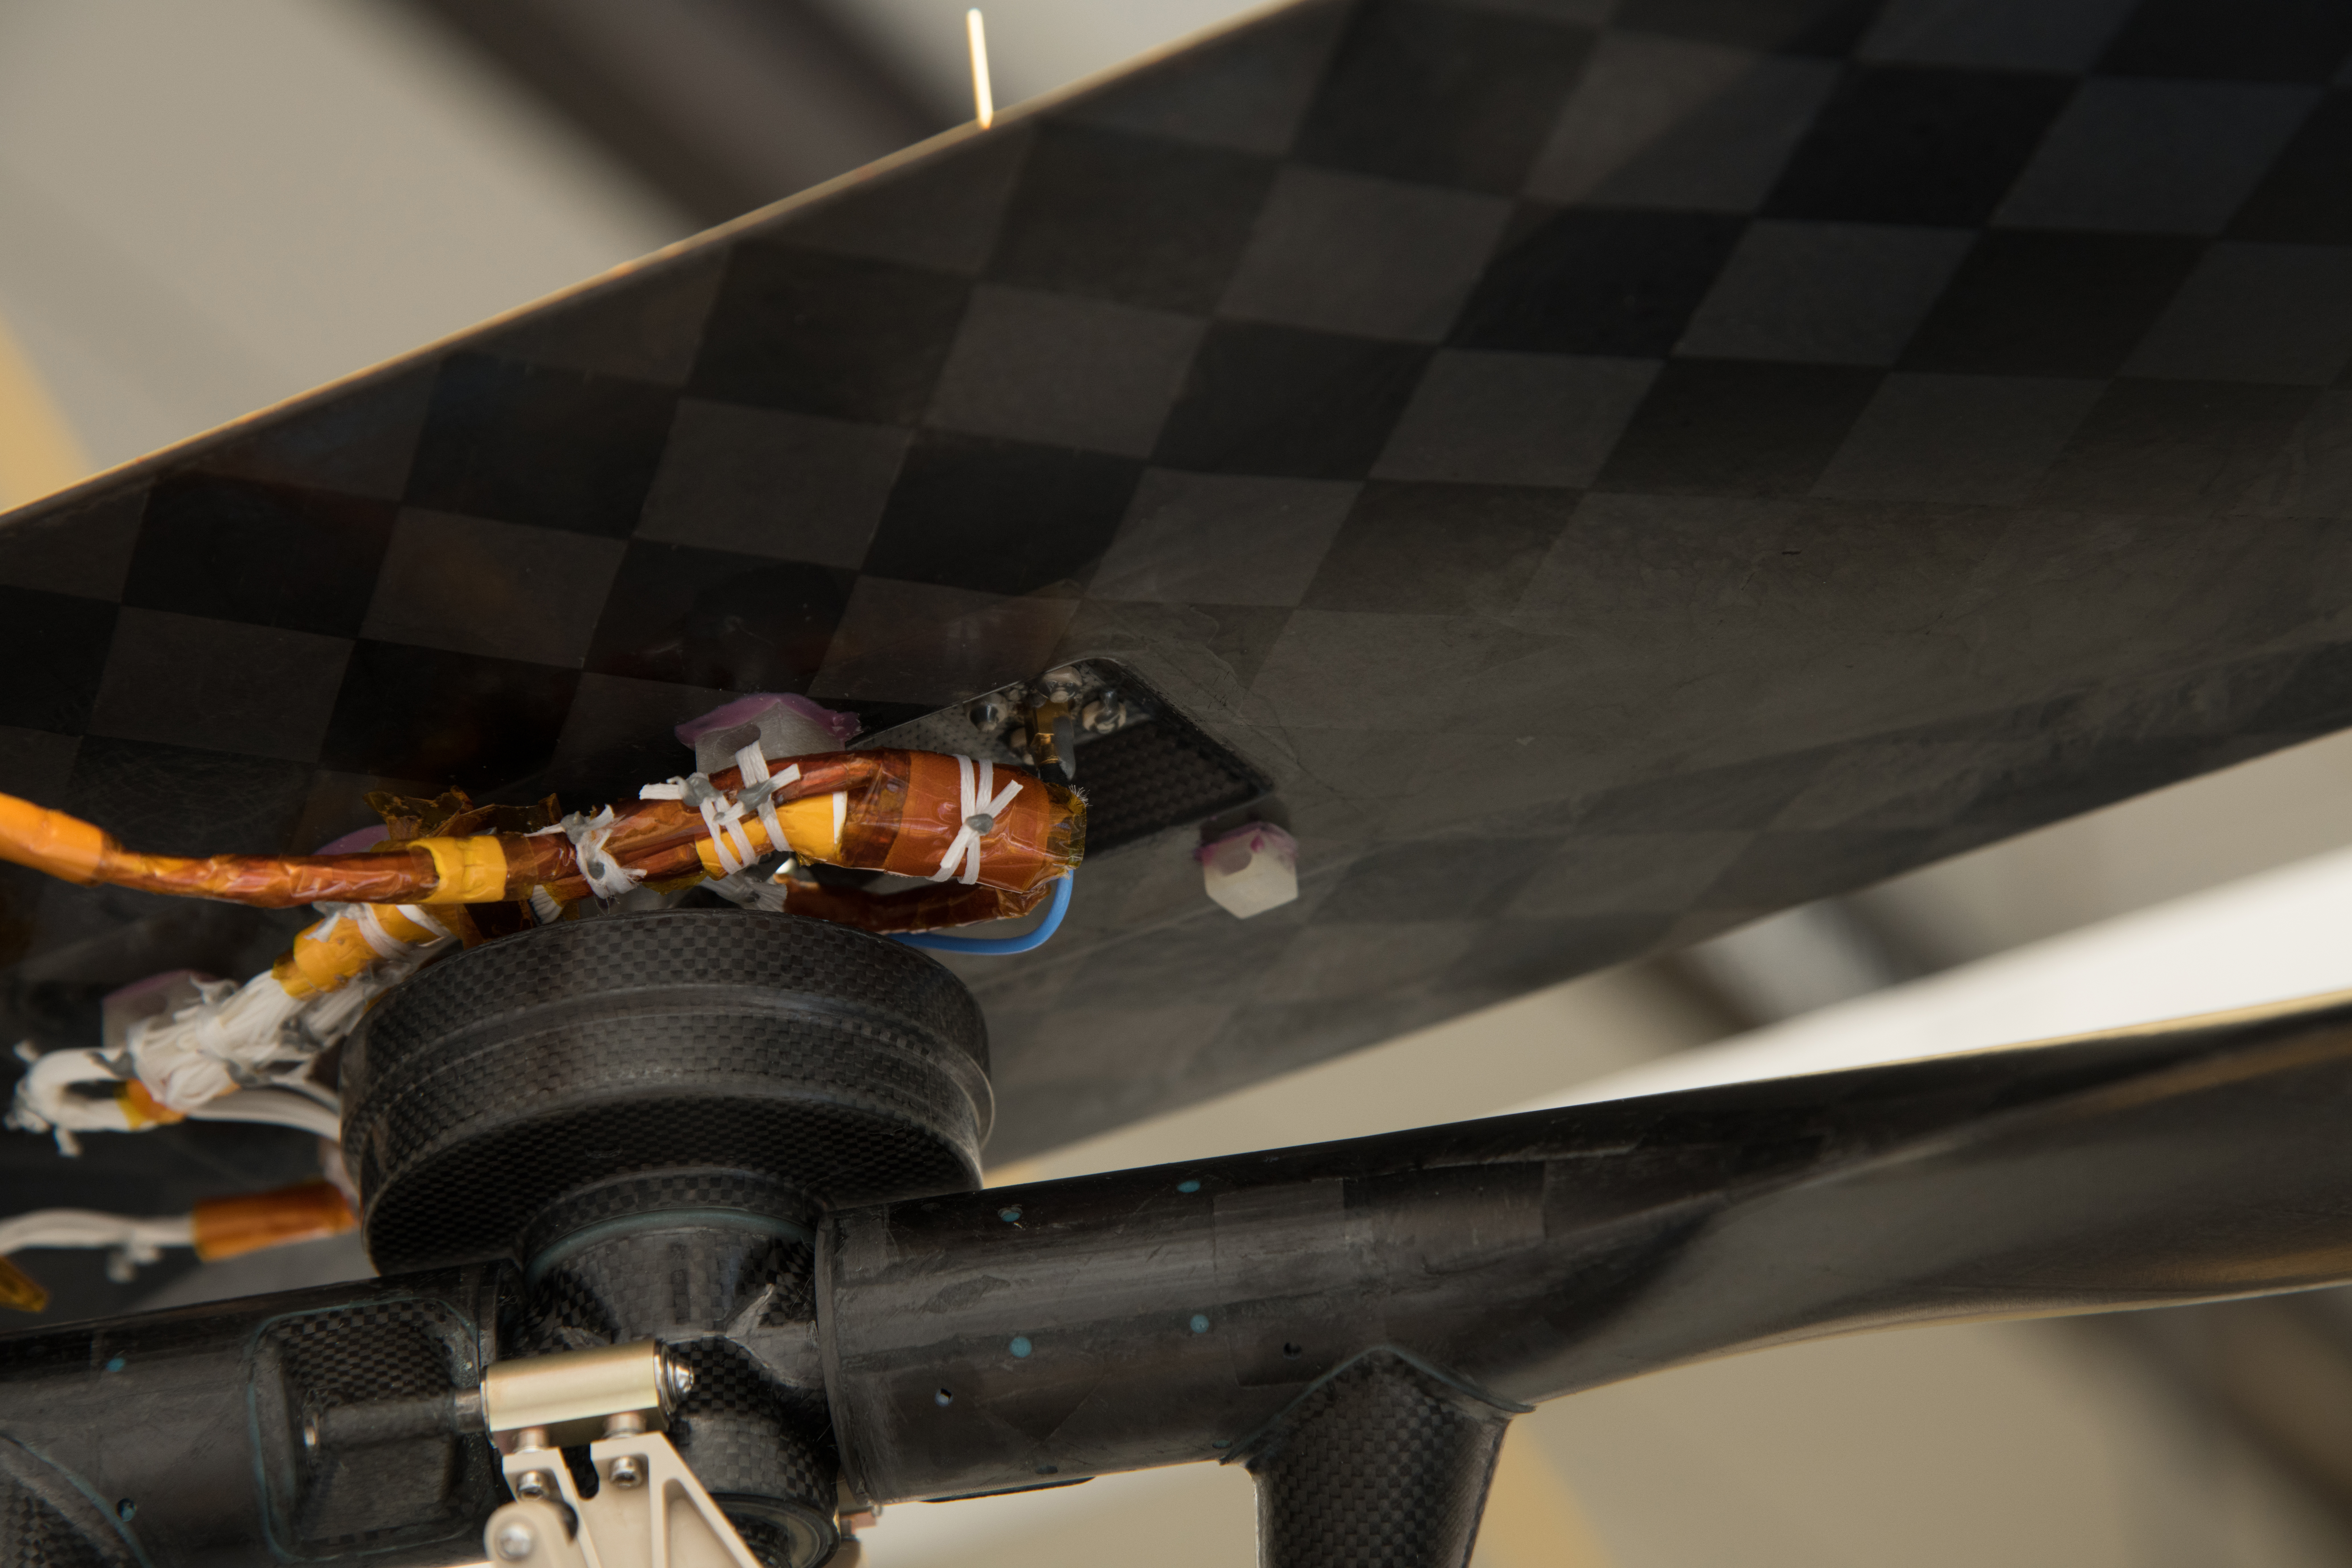

Swatch of Wright Brothers Flyer 1 Attached to Mars Helicopter

NASA’s Ingenuity Mars Helicopter carries a small swatch of muslin material from the lower-left wing of the Wright Brothers Flyer 1. Located on the underside of the helicopter’s solar panel (the dark rectangle), the swatch is attached with dark orange polymide tape to a cable extending from the panel, and then further secured in place with white polyester cord used to bind cables together. A gray dot of epoxy at the intersection of the three wraps of cord prevents the lacing from loosening as the rotor blades (upper pair seen at bottom of image) rotate at up to 2,400 rpm. The entire process, from enclosing the material in the plastic to affixing it onto the helicopter took, approximately 30 minutes.

The swatch of material from the Wright brothers’ first airplane was obtained from the Carillon Historical Park, in Dayton, Ohio — home to the Wright Brothers National Museum. The image was taken in a clean room at NASA’s Jet Propulsion Laboratory in Southern California on January 15, 2020.

NASA’s Ingenuity Mars Helicopter technology demonstration is supported by NASA’s Science Mission Directorate, the NASA Aeronautics Research Mission Directorate, and the NASA Space Technology Mission Directorate. The agency’s Jet Propulsion Laboratory, which is managed for NASA by Caltech in Pasadena, California, built and manages operations for Ingenuity and the Perseverance Mars rover.

Credit: NASA/JPL-Caltech